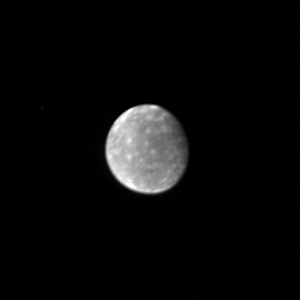

Callisto From 7,000,000 kilometers

This Voyager 1 picture of Callisto, the outermost Galilean satellite, was taken February 28 from a distance of about 5 million miles (7 million kilometers). Callisto is the darkest of the Galilean satellites but is still nearly twice as bright as the Earth’s Moon. The surface shows a mottled appearance consisting of bright and dark patches. The bright spots remind scientists of rayed or bright haloed craters, similar to those seen on the Earth’s Moon. The Galilean satellites all show the same face to Jupiter — just as the Earth’s Moon always shows us the same face. In this photo we see the face of Callisto that always faces Jupiter. JPL manages and controls the Voyager Project for NASA’s Office of Space Science.

Credit: NASA/JPL